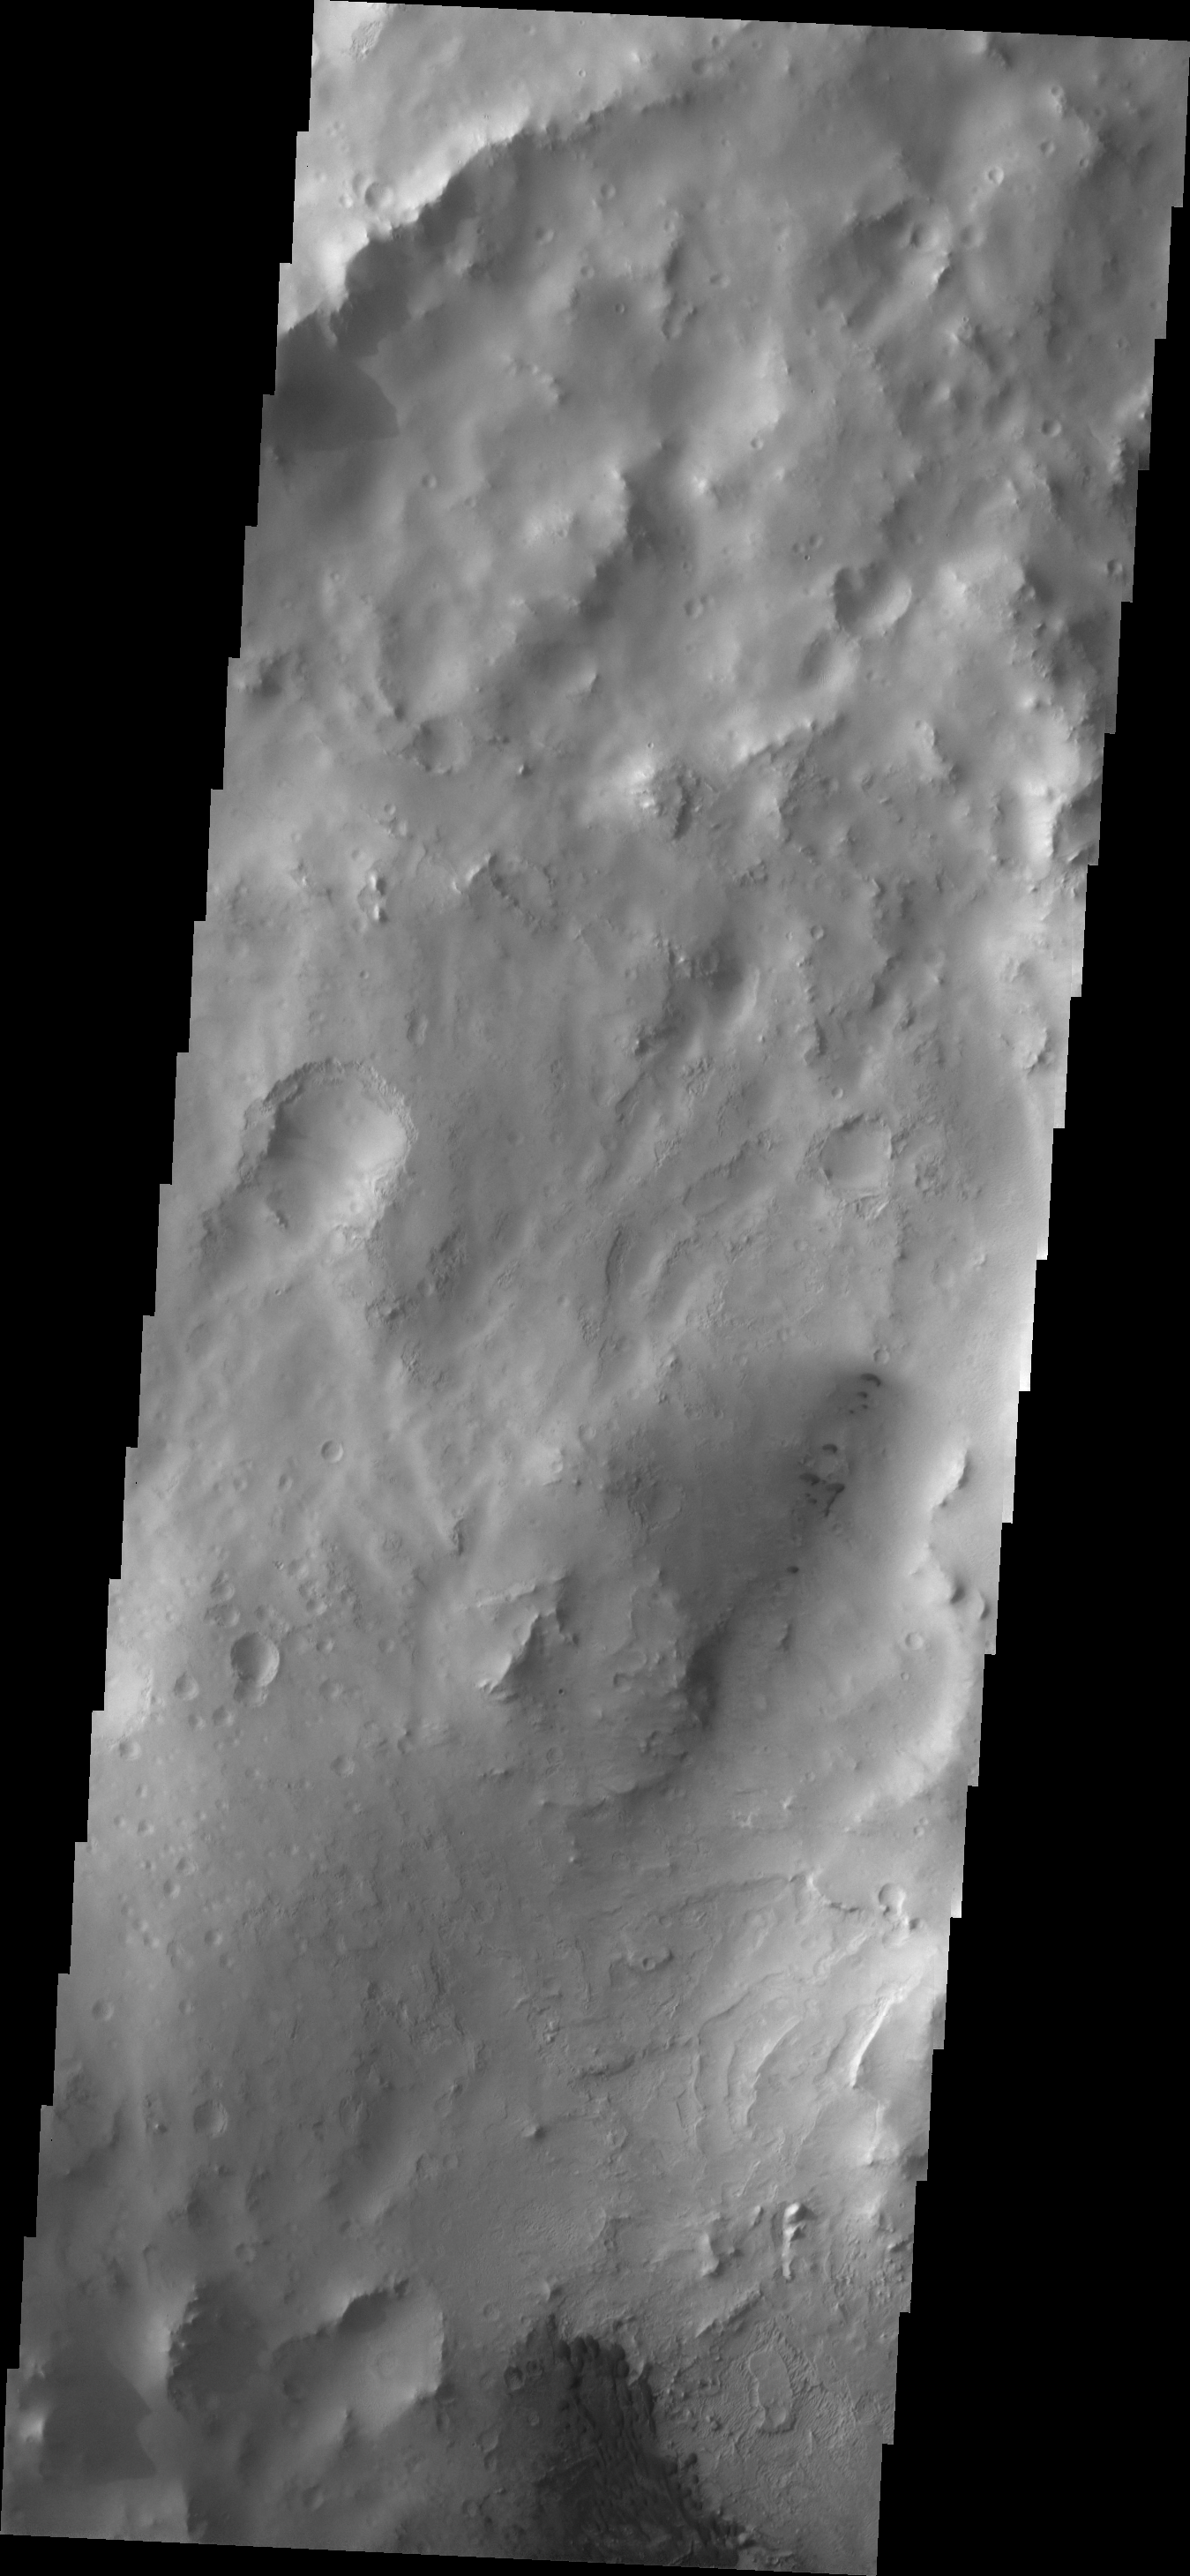

Dunes

This VIS image shows small, dark dunes in an unnamed crater complex in Arabia Terra.

Image information: VIS instrument. Latitude 9.2N, Longitude 11.9E. 18 meter/pixel resolution.

Please see the THEMIS Data Citation Note for details on crediting THEMIS images.

Note: this THEMIS visual image has not been radiometrically nor geometrically calibrated for this preliminary release. An empirical correction has been performed to remove instrumental effects. A linear shift has been applied in the cross-track and down-track direction to approximate spacecraft and planetary motion. Fully calibrated and geometrically projected images will be released through the Planetary Data System in accordance with Project policies at a later time.

NASA’s Jet Propulsion Laboratory manages the 2001 Mars Odyssey mission for NASA’s Office of Space Science, Washington, D.C. The Thermal Emission Imaging System (THEMIS) was developed by Arizona State University, Tempe, in collaboration with Raytheon Santa Barbara Remote Sensing. The THEMIS investigation is led by Dr. Philip Christensen at Arizona State University. Lockheed Martin Astronautics, Denver, is the prime contractor for the Odyssey project, and developed and built the orbiter. Mission operations are conducted jointly from Lockheed Martin and from JPL, a division of the California Institute of Technology in Pasadena.

Credit: NASA/JPL/ASU